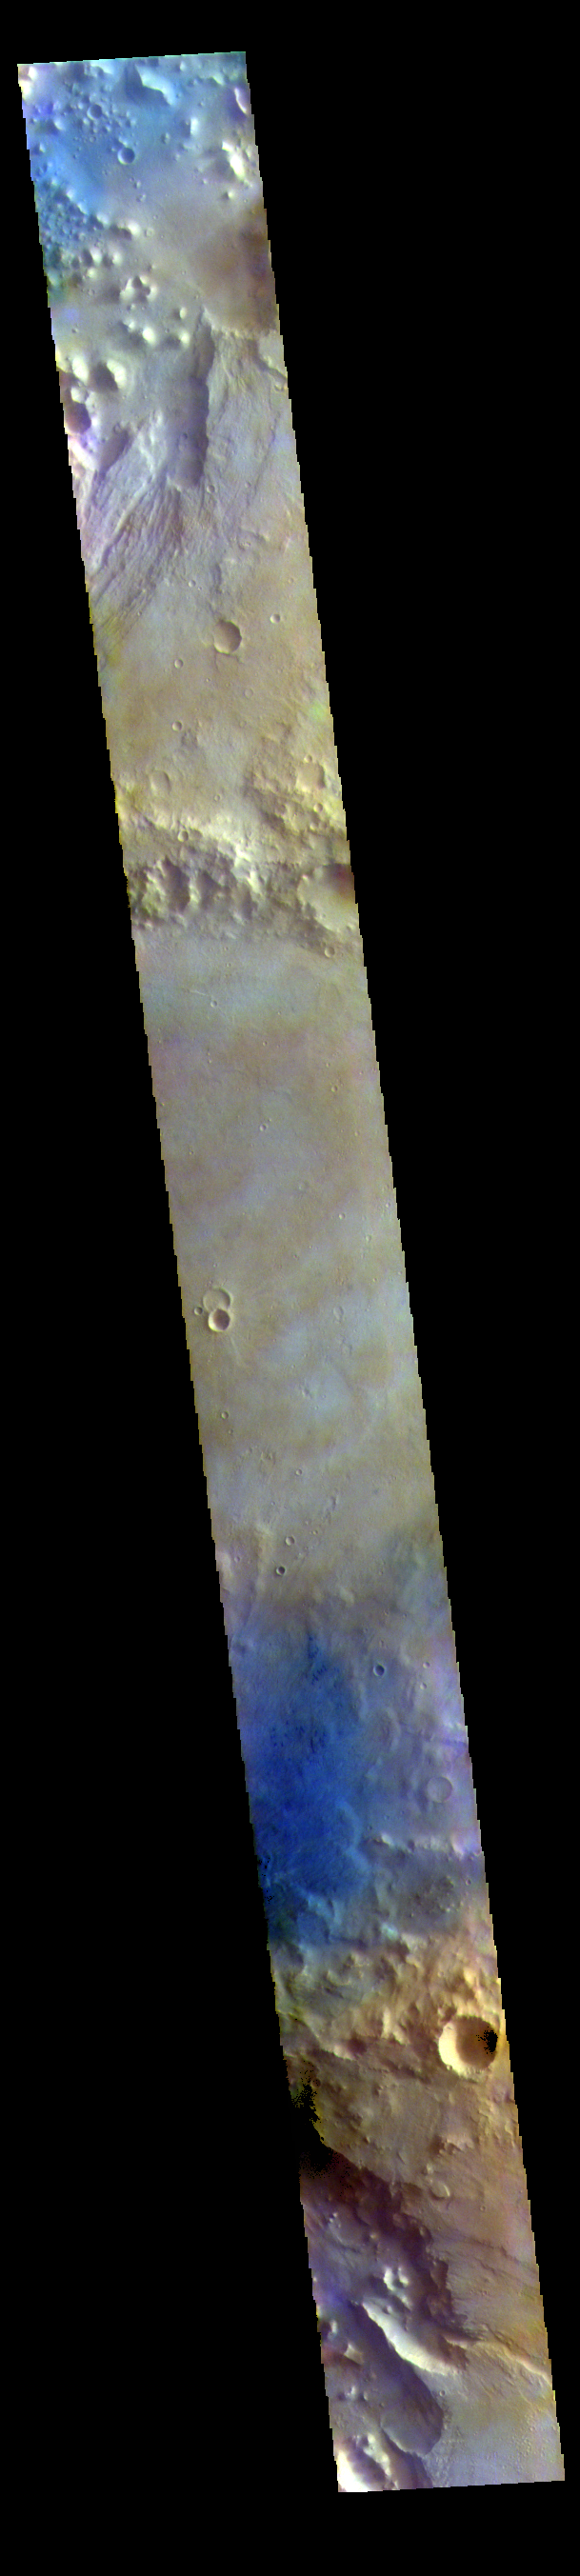

Chia Crater – False Color

The THEMIS VIS camera contains 5 filters. The data from different filters can be combined in multiple ways to create a false color image. These false color images may reveal subtle variations of the surface not easily identified in a single band image. Today’s false color image shows part of Chia Crater. Chia Crater is 92 km (57 miles) in diameter and is located in Xanthe Terra just east of Maja Valles.

The THEMIS VIS camera is capable of capturing color images of the Martian surface using five different color filters. In this mode of operation, the spatial resolution and coverage of the image must be reduced to accommodate the additional data volume produced from using multiple filters. To make a color image, three of the five filter images (each in grayscale) are selected. Each is contrast enhanced and then converted to a red, green, or blue intensity image. These three images are then combined to produce a full color, single image. Because the THEMIS color filters don’t span the full range of colors seen by the human eye, a color THEMIS image does not represent true color. Also, because each single-filter image is contrast enhanced before inclusion in the three-color image, the apparent color variation of the scene is exaggerated. Nevertheless, the color variation that does appear is representative of some change in color, however subtle, in the actual scene. Note that the long edges of THEMIS color images typically contain color artifacts that do not represent surface variation.

Credit: NASA/JPL-Caltech/ASU